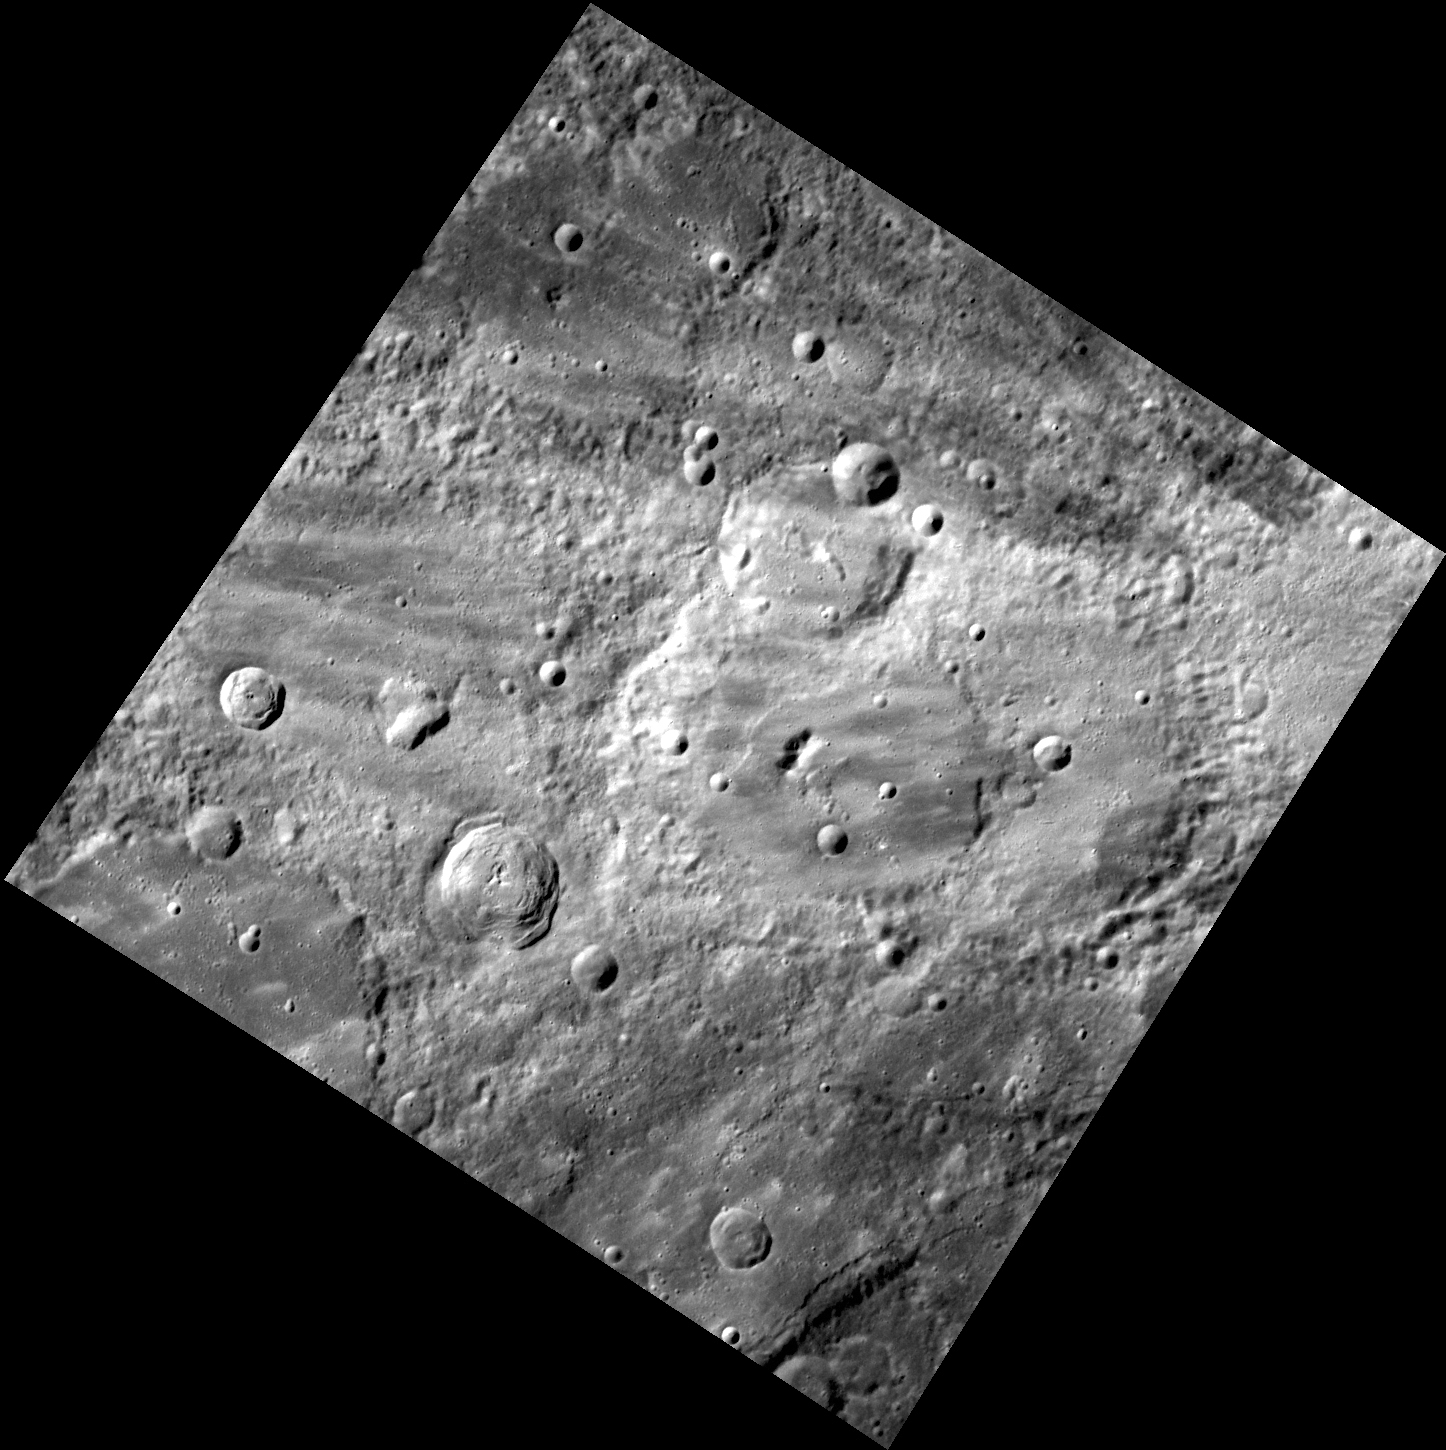

Brushstrokes

The image above depicts an old, heavily cratered surface that is covered in rays from the nearby crater Fonteyn. Fonteyn is not visible in this view but is located approximately 100 miles to the east of the center of this image. This is a particularly striking image because of the visible contrast between the surface and the rays that overprint it.

This image was acquired as part of MDIS’s high-resolution stereo imaging campaign. Images from the stereo imaging campaign are used in combination with the surface morphology base map or the albedo base map to create high-resolution stereo views of Mercury’s surface, with an average resolution of 200 meters/pixel. Viewing the surface under the same Sun illumination conditions but from two or more viewing angles enables information about the small-scale topography of Mercury’s surface to be obtained.

Date acquired: January 05, 2012
Image Mission Elapsed Time (MET): 234239785
Image ID: 1226429
Instrument: Wide Angle Camera (WAC) of the Mercury Dual Imaging System (MDIS)
WAC filter: 7 (748 nanometers)
Center Latitude: 32.53°
Center Longitude: 90.46° E
Resolution: 259 meters/pixel
Scale: This image is 270 km (170 miles) wide.
Incidence Angle: 51.2°
Emission Angle: 10.0°
Phase Angle: 51.4°

The MESSENGER spacecraft is the first ever to orbit the planet Mercury, and the spacecraft’s seven scientific instruments and radio science investigation are unraveling the history and evolution of the Solar System’s innermost planet. Visit the Why Mercury? section of this website to learn more about the key science questions that the MESSENGER mission is addressing. During the one-year primary mission, MDIS acquired 88,746 images and extensive other data sets. MESSENGER is now in a year-long extended mission, during which plans call for the acquisition of more than 80,000 additional images to support MESSENGER’s science goals.

These images are from MESSENGER, a NASA Discovery mission to conduct the first orbital study of the innermost planet, Mercury. For information regarding the use of images, see the MESSENGER image use policy.

Credit: NASA/Johns Hopkins University Applied Physics Laboratory/Carnegie Institution of Washington